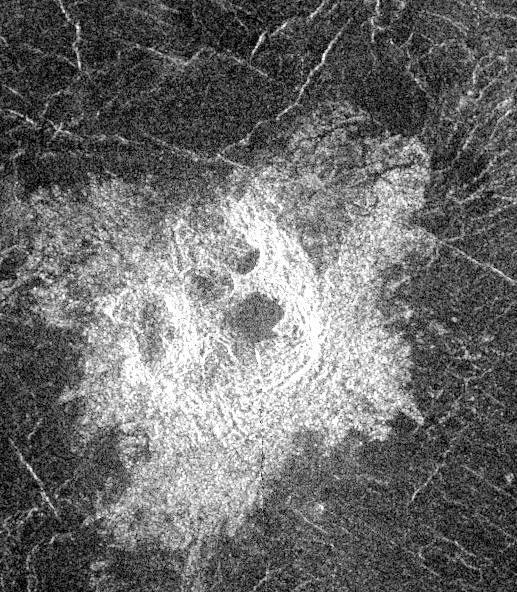

Venus – Multi-Floor Irregular Crater

This Magellan image shows an irregular crater of approximately 14- kilometer (8.7-mile) mean diameter. The crater is actually a cluster of four separate craters that are in rim contact. The noncircular rims and multiple, hummocky floors are probably the result of the breakup and dispersion of an incoming meteoroid during passage through the dense Venusian atmosphere. After breaking up, the meteoroid fragments impacted nearly simultaneously, creating the crater cluster. The area shown is 40 kilometers (25 miles) in width and 76 kilometers (47 miles) in length, it is centered at -21.4 degrees latitude, 335.2 degrees longitude in the northern Lavinia Region of Venus.

Credit: NASA/JPL